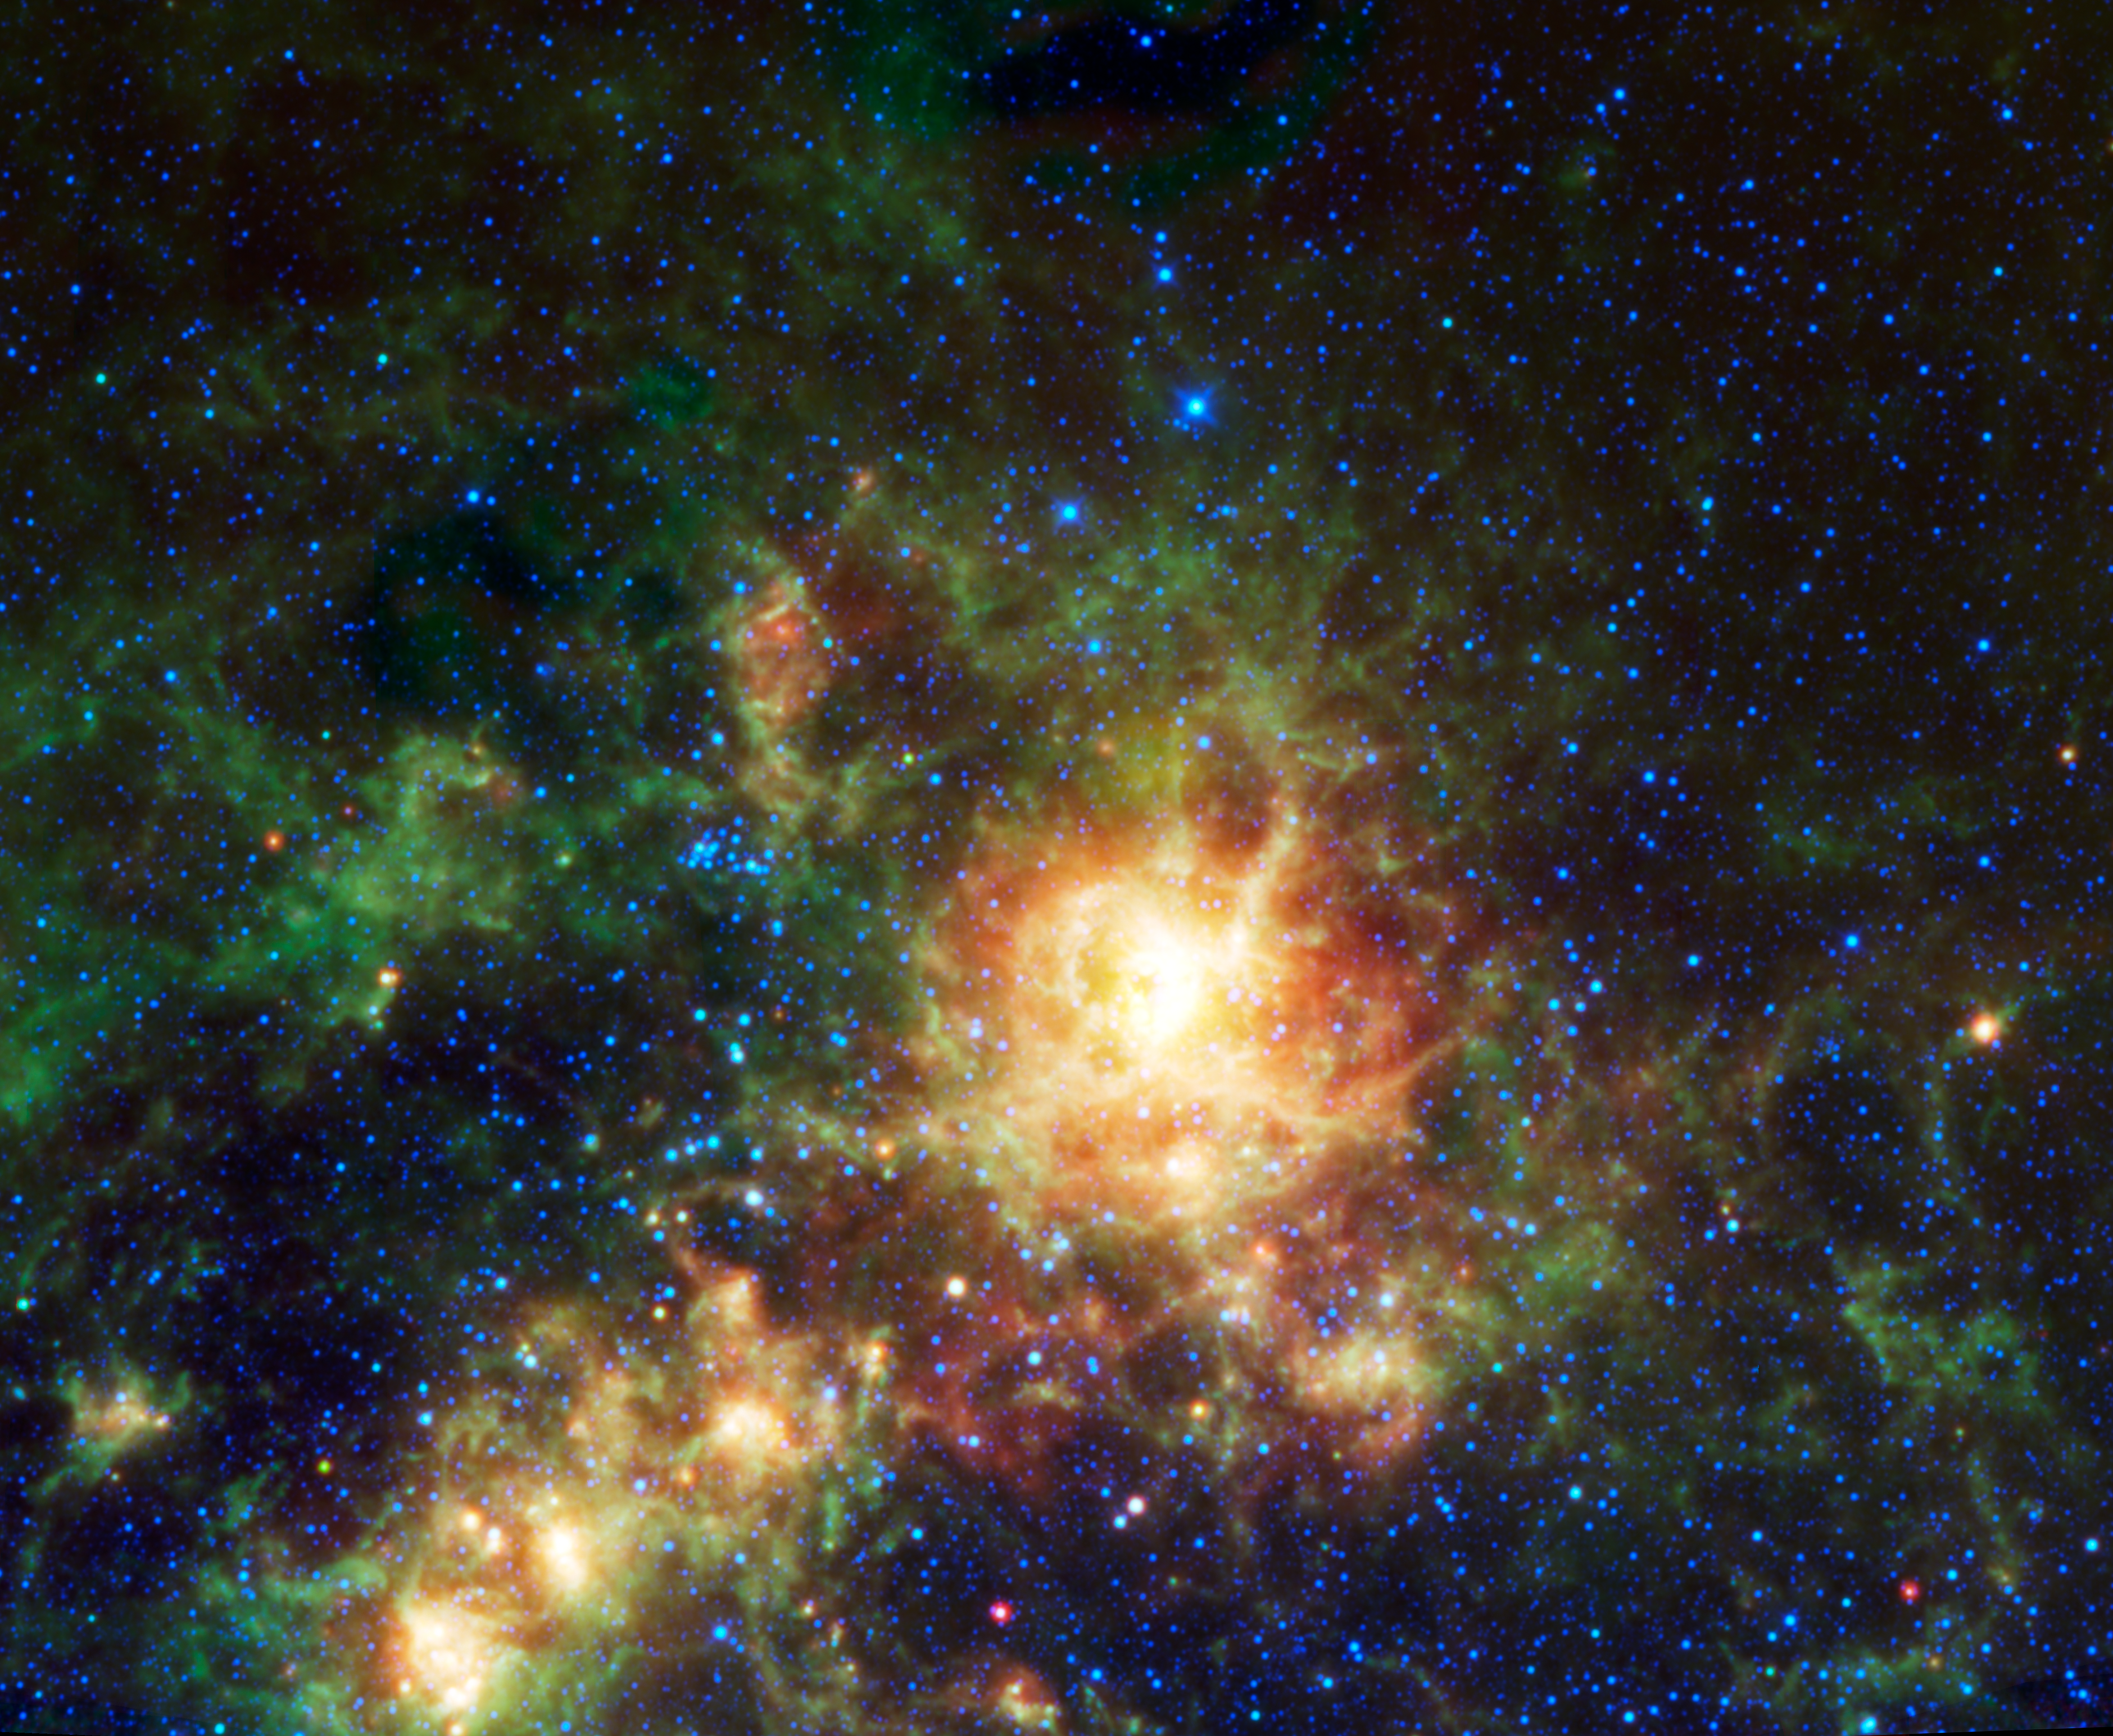

WISE Spies the Tarantula Nebula

Sending chills down the spine of all arachnophobes is the Tarantula nebula, seen in this image from NASA’s Wide-field Infrared Survey Explorer (WISE). Located in the southern constellation of Dorado, the Tarantula nebula is a giant star-forming region in the Large Magellanic Cloud galaxy. This irregular dwarf galaxy orbits our Milky Way galaxy. It is relatively close, in galactic terms, at about 160,000 light-years away from Earth. Its motion around the Milky Way causes compression of interstellar dust and gas at is leading edge. This has led to a huge burst of star formation, creating the Tarantula nebula.

At about 1,900 light-years across, the nebula is the largest star-forming region known in our entire Local Group of galaxies, a region encompassing over 30 galaxies, including the great Andromeda. In 1987, the closest supernova observed since the invention of the telescope was seen at the edge of the Tarantula nebula (SN1987A). It was determined to be the violent explosion of a very massive star.

All four infrared detectors aboard WISE were used to make this mosaic. The image spans an area of 1.4 x 1.2 degrees on the sky or about three times as wide as the full moon, and 2.5 times as high. Color is representational: blue and cyan represent infrared light at wavelengths of 3.4 and 4.6 microns, which is dominated by light from stars. Green and red represent light at 12 and 22 microns, which is mostly light from warm dust.

JPL manages WISE for NASA’s Science Mission Directorate, Washington. The principal investigator, Edward Wright, is at UCLA. The mission was competitively selected under NASA’s Explorers Program managed by the Goddard Space Flight Center, Greenbelt, Md. The science instrument was built by the Space Dynamics Laboratory, Logan, Utah, and the spacecraft was built by Ball Aerospace & Technologies Corp., Boulder, Colo. Science operations and data processing take place at the Infrared Processing and Analysis Center at the California Institute of Technology in Pasadena. Caltech manages JPL for NASA.

Credit: NASA/JPL-Caltech/UCLA